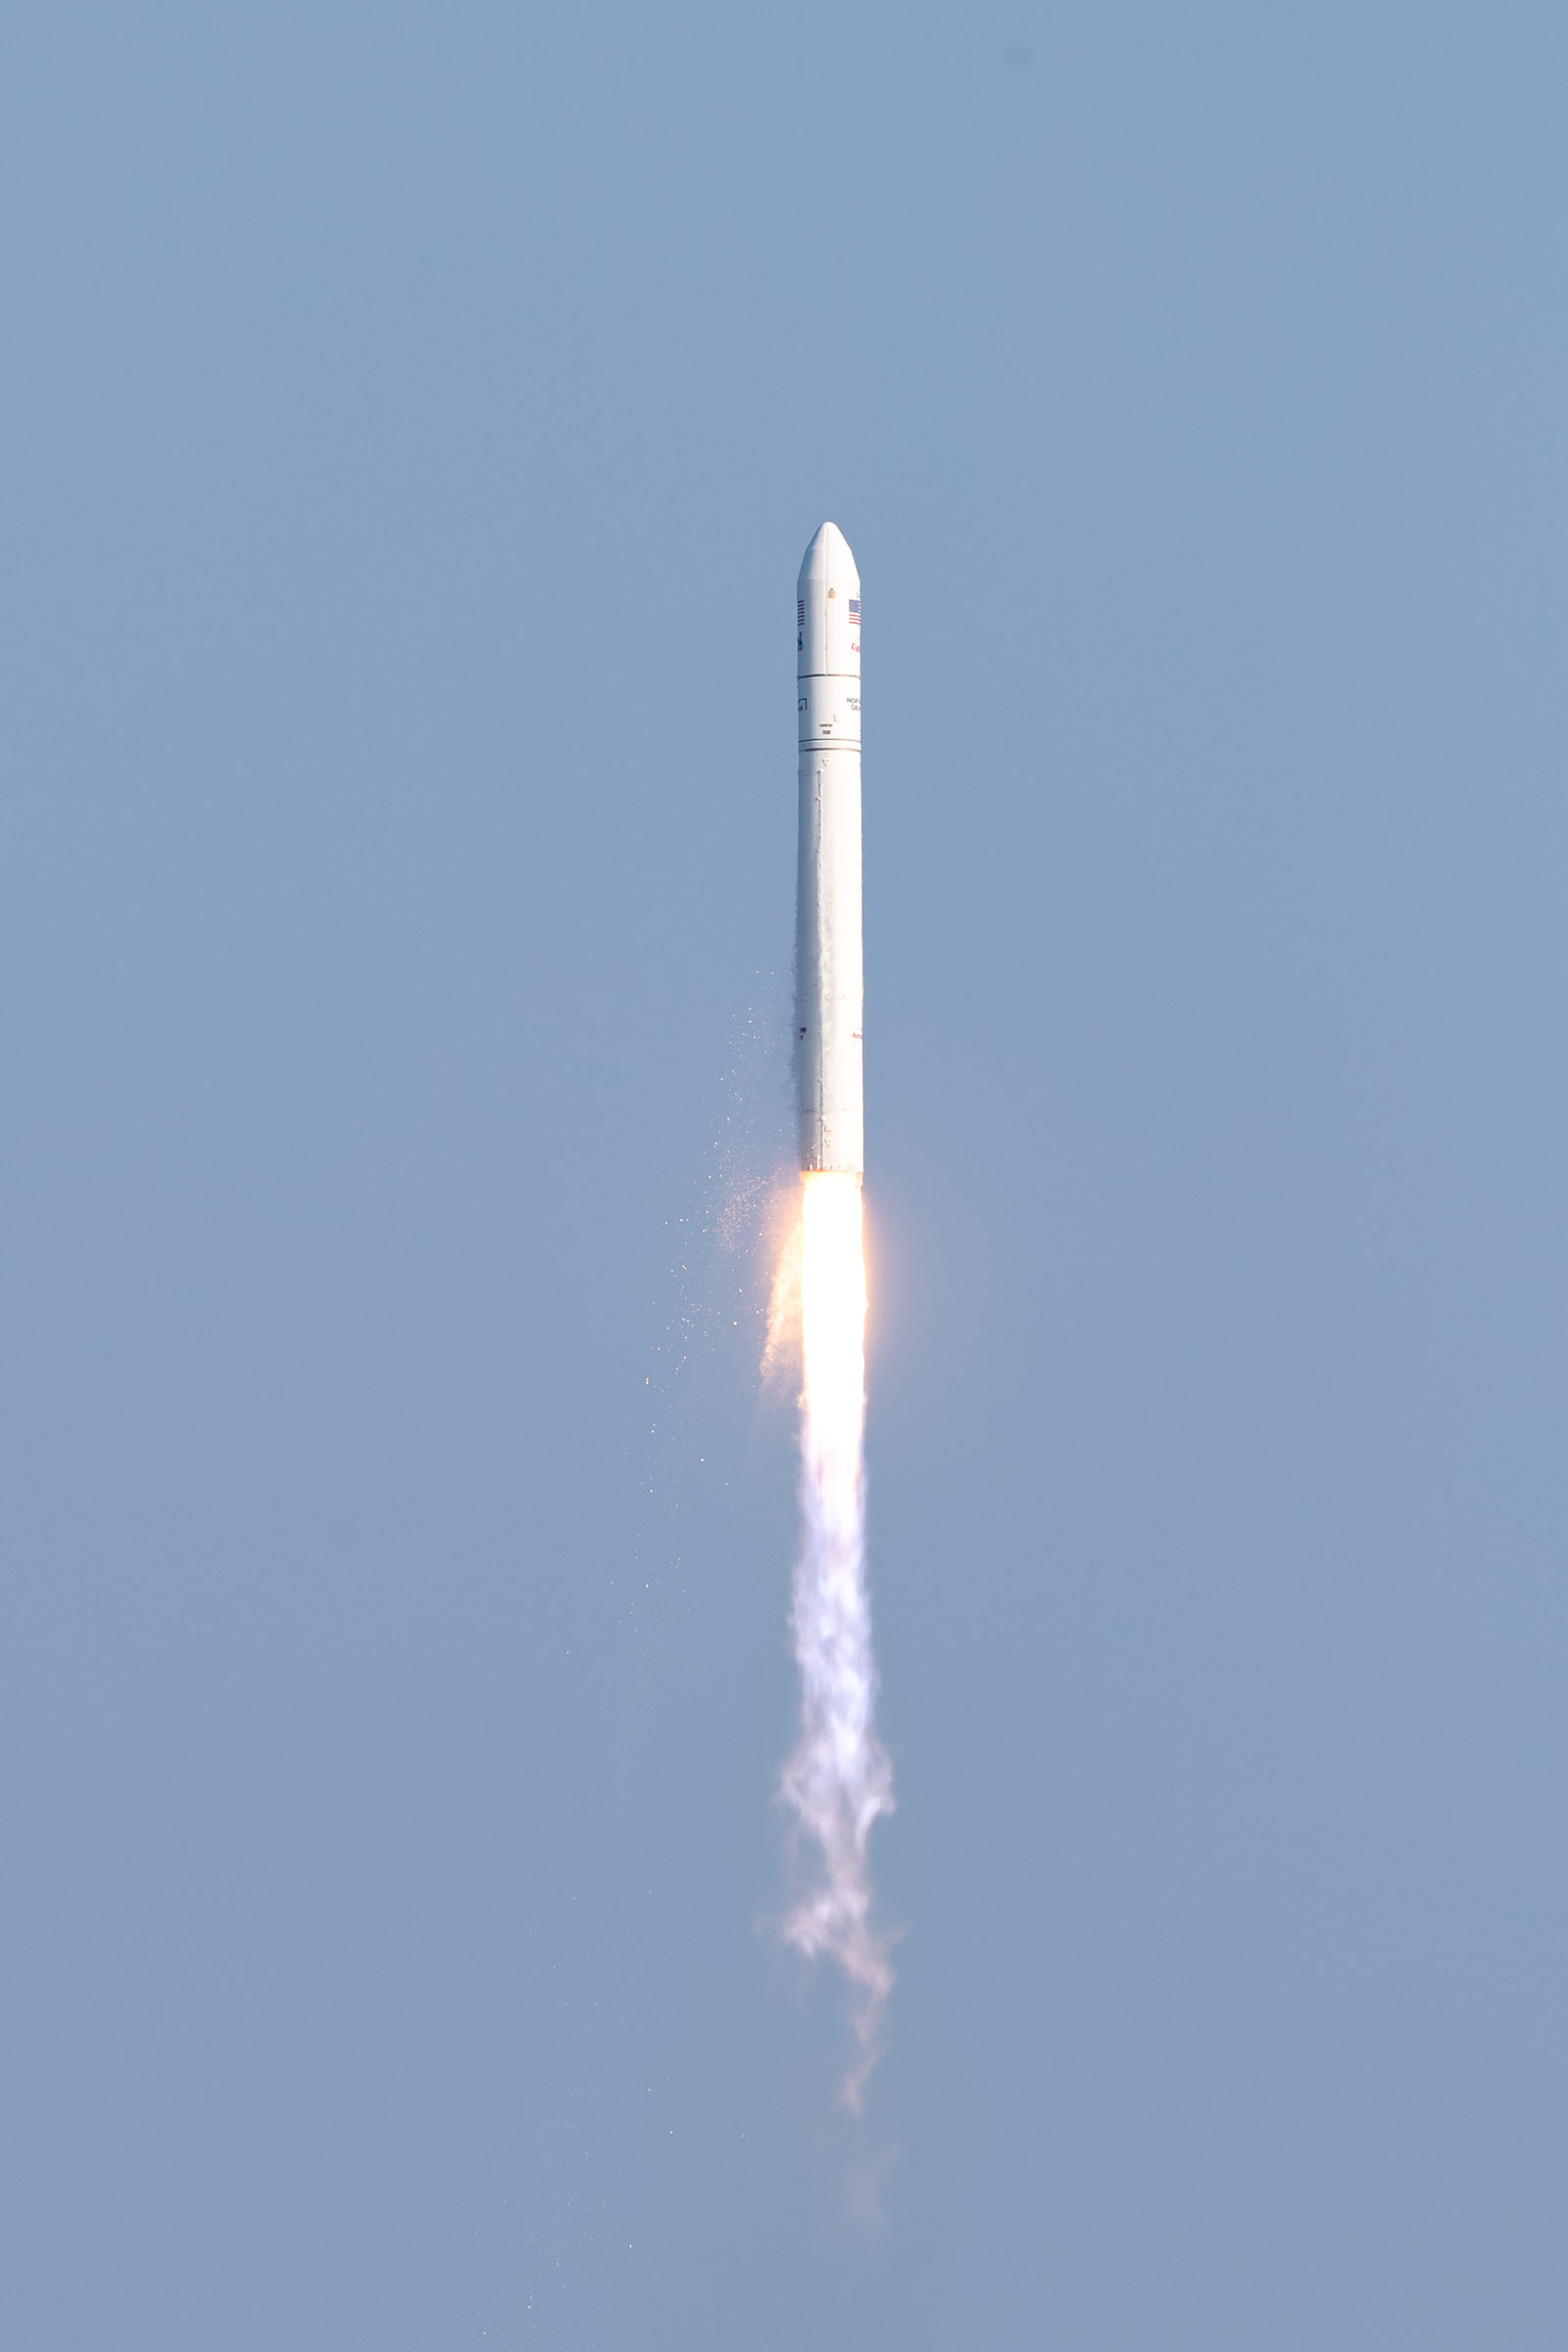

A Northrop Grumman Antares rocket, with the company’s Cygnus spacecraft onboard, launches on Tuesday, Aug. 10, 2021, from the Mid Atlantic Regional Spaceport’s Pad-0A, at NASA's Wallops Flight Facility in Virginia. Northrop Grumman's 16th contracted cargo resupply mission for NASA to the International Space Station is carrying nearly 8,200 pounds of science and research, crew supplies and vehicle hardware to the orbital laboratory and its crew.

Credit: NASA Wallops/Allison Stancil